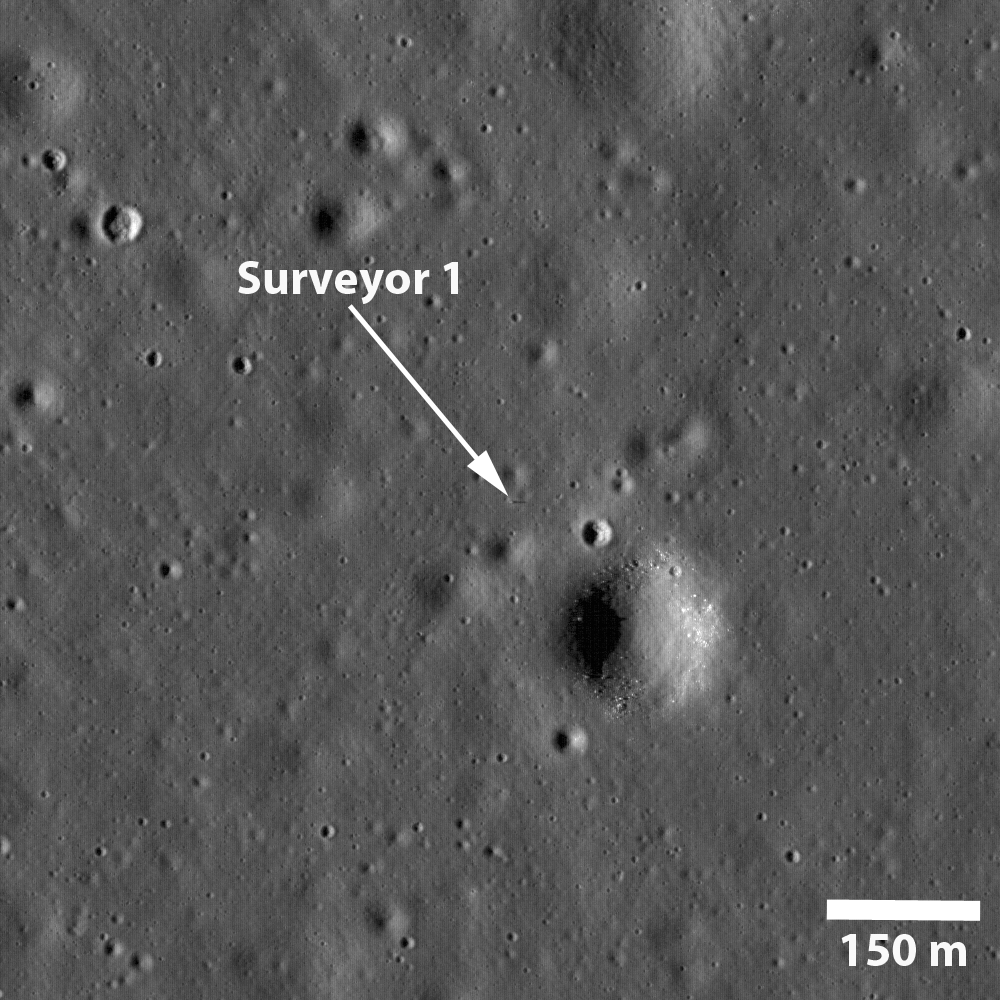

Surveyor 1 — America’s First Soft Lunar Landing

NASA’s Surveyor 1 spacecraft sitting silently on Oceanus Procellarum, the first US spacecraft to land on another planet (June 2, 1966). The image was taken in the lunar afternoon such that the sun in low on the western horizon and the 3.3 meter tall spacecraft casts a long shadow (almost 15 m long) to the east.

Figure 1 shows the spacecraft (annotated with an arrow) just south of a subdued 40 m diameter crater and about 110 m northwest of a 190 m diameter crater lined with boulders. The landing site is in the northeast corner of the Flamsteed Ring, a 100 km diameter impact crater almost completely buried by mare lavas such that all that remains exposed is the upper part of the original crater rim.

NASA’s Goddard Space Flight Center built and manages the mission for the Exploration Systems Mission Directorate at NASA Headquarters in Washington. The Lunar Reconnaissance Orbiter Camera was designed to acquire data for landing site certification and to conduct polar illumination studies and global mapping. Operated by Arizona State University, the LROC facility is part of the School of Earth and Space Exploration (SESE). LROC consists of a pair of narrow-angle cameras (NAC) and a single wide-angle camera (WAC). The mission is expected to return over 70 terabytes of image data.

Credit: NASA/GSFC/Arizona State University